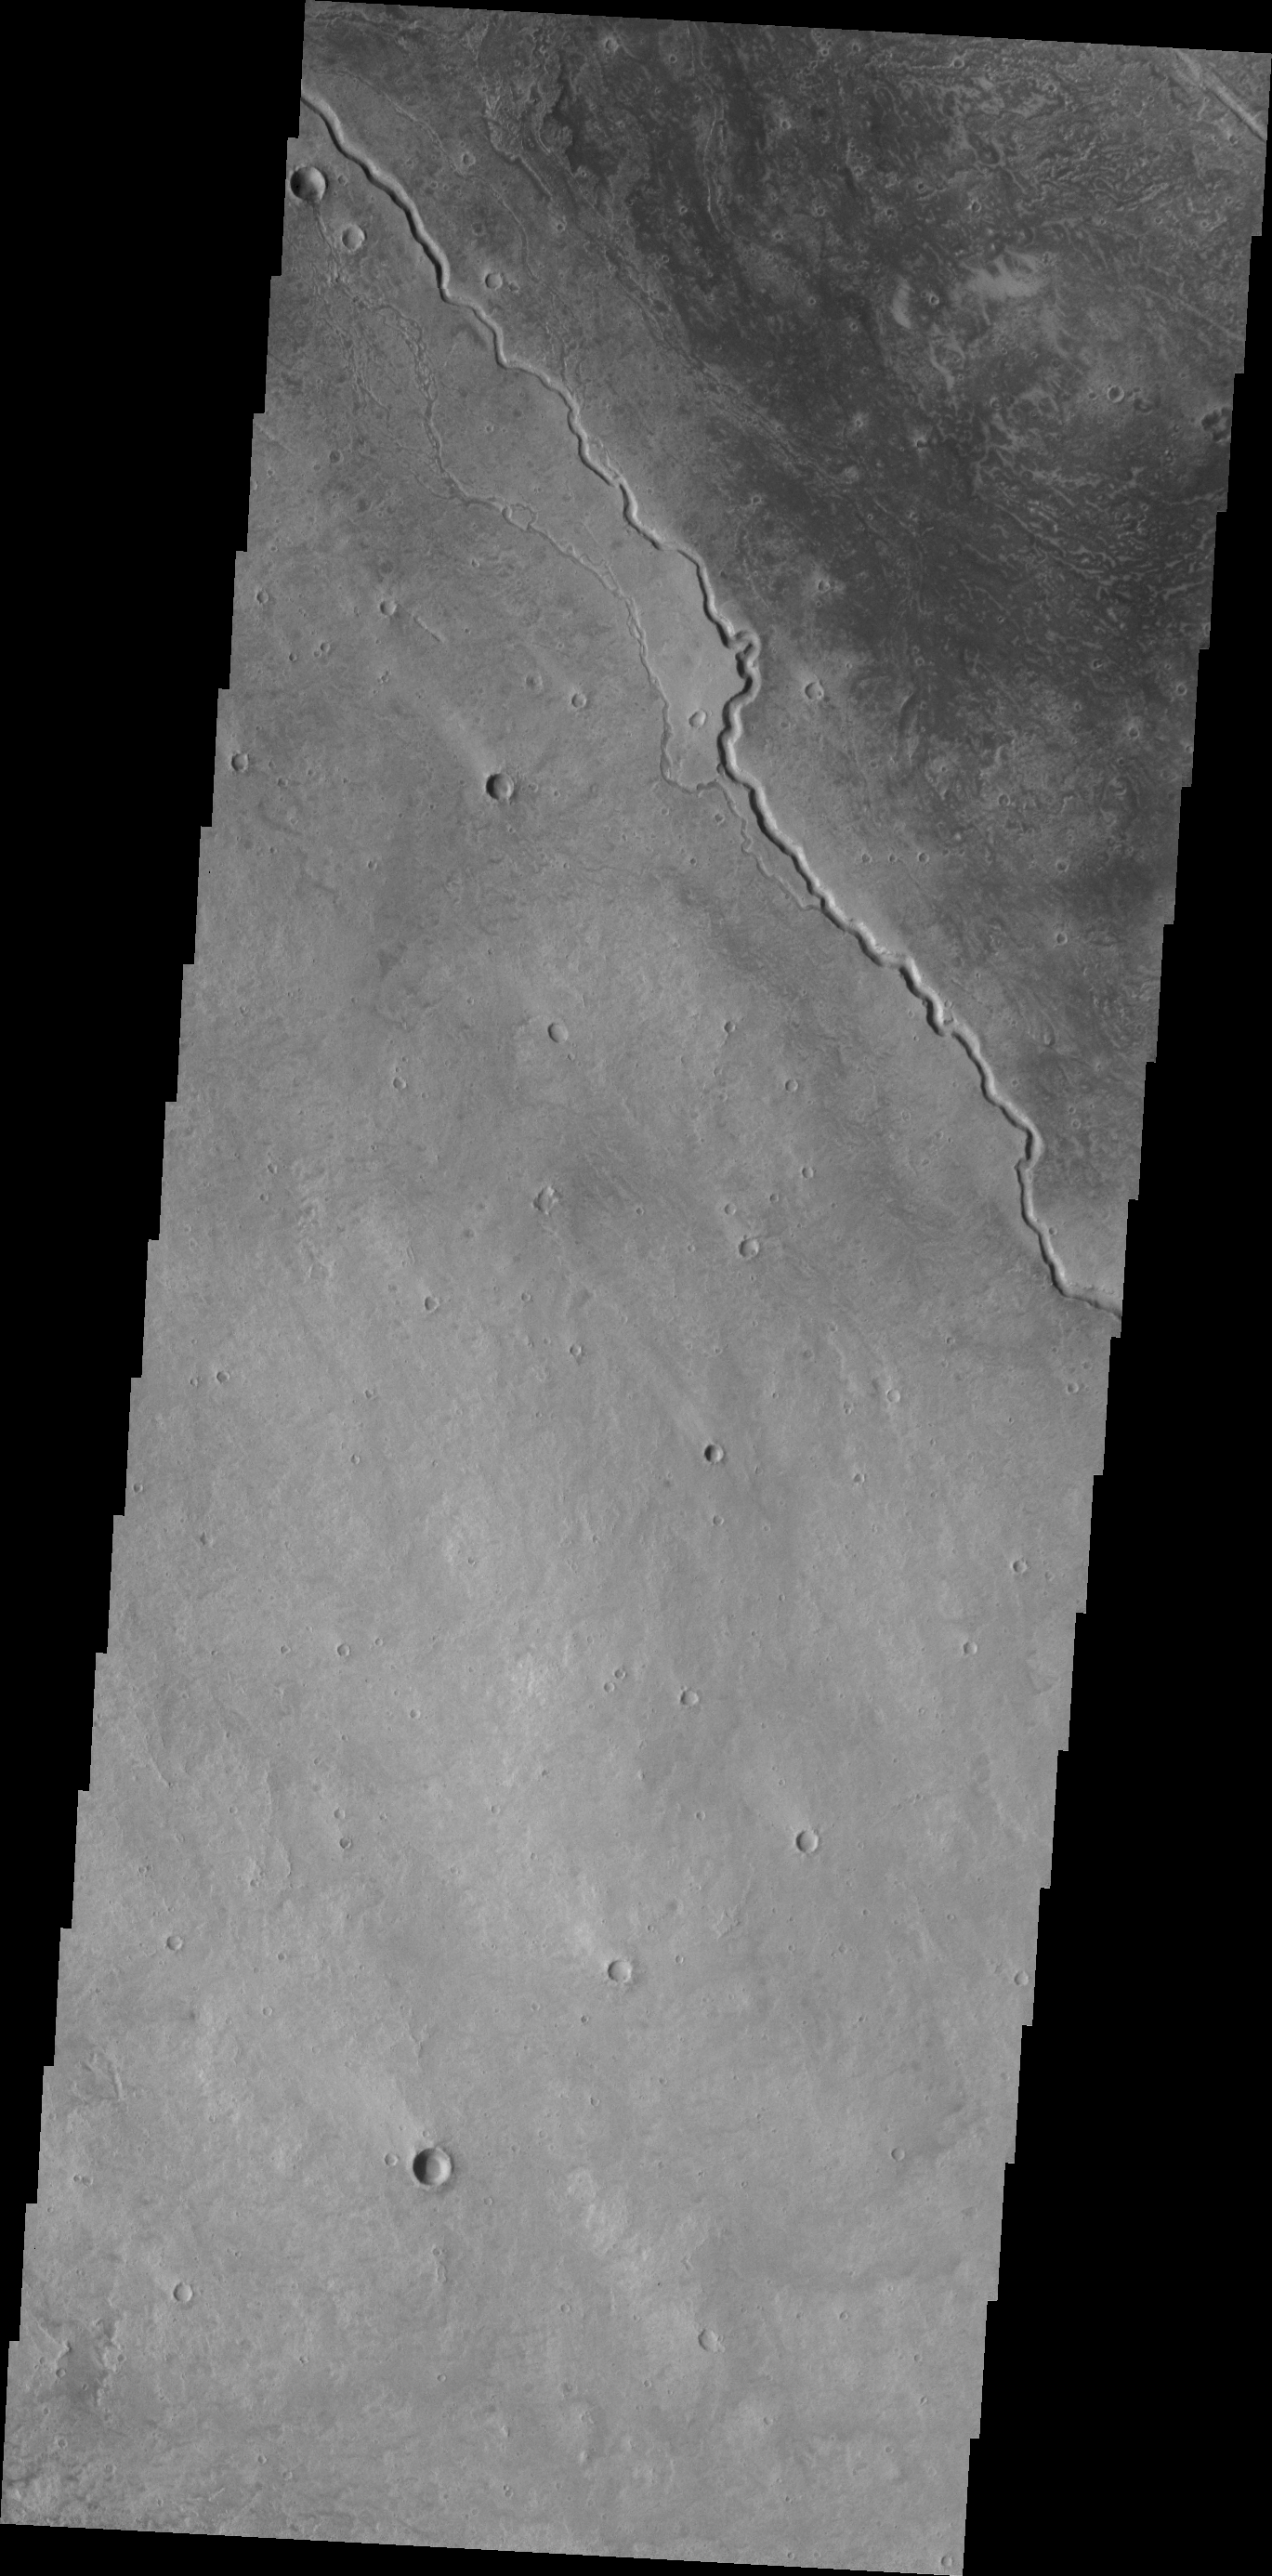

Elysium Channels

The channels in this VIS image are located on the northwestern margin of the Elysium Volcanic complex. Channels are very common in this region and were likely created by the flow of lava.

Credit: NASA/JPL/ASU